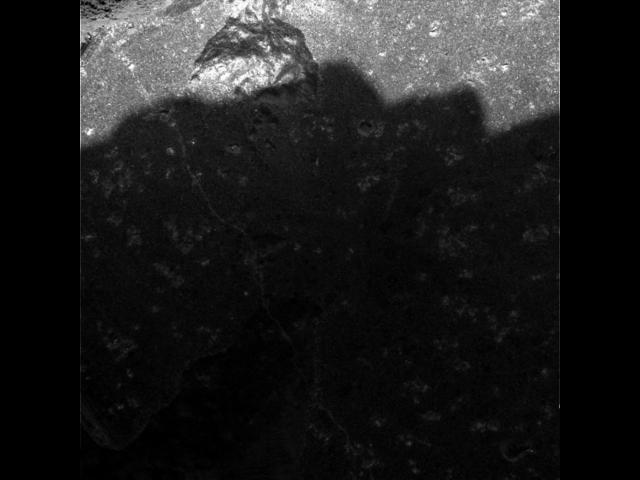

Inner Adirondack

This close-up image taken by the microscopic imager onboard the Mars Exploration Rover Spirit shows the rock dubbed Adirondack after a portion of its surface was ground off by the rover’s rock abrasion tool. The observed area is 3 centimeters (1.2 inches) across.

Credit: NASA/JPL/Cornell/USGS